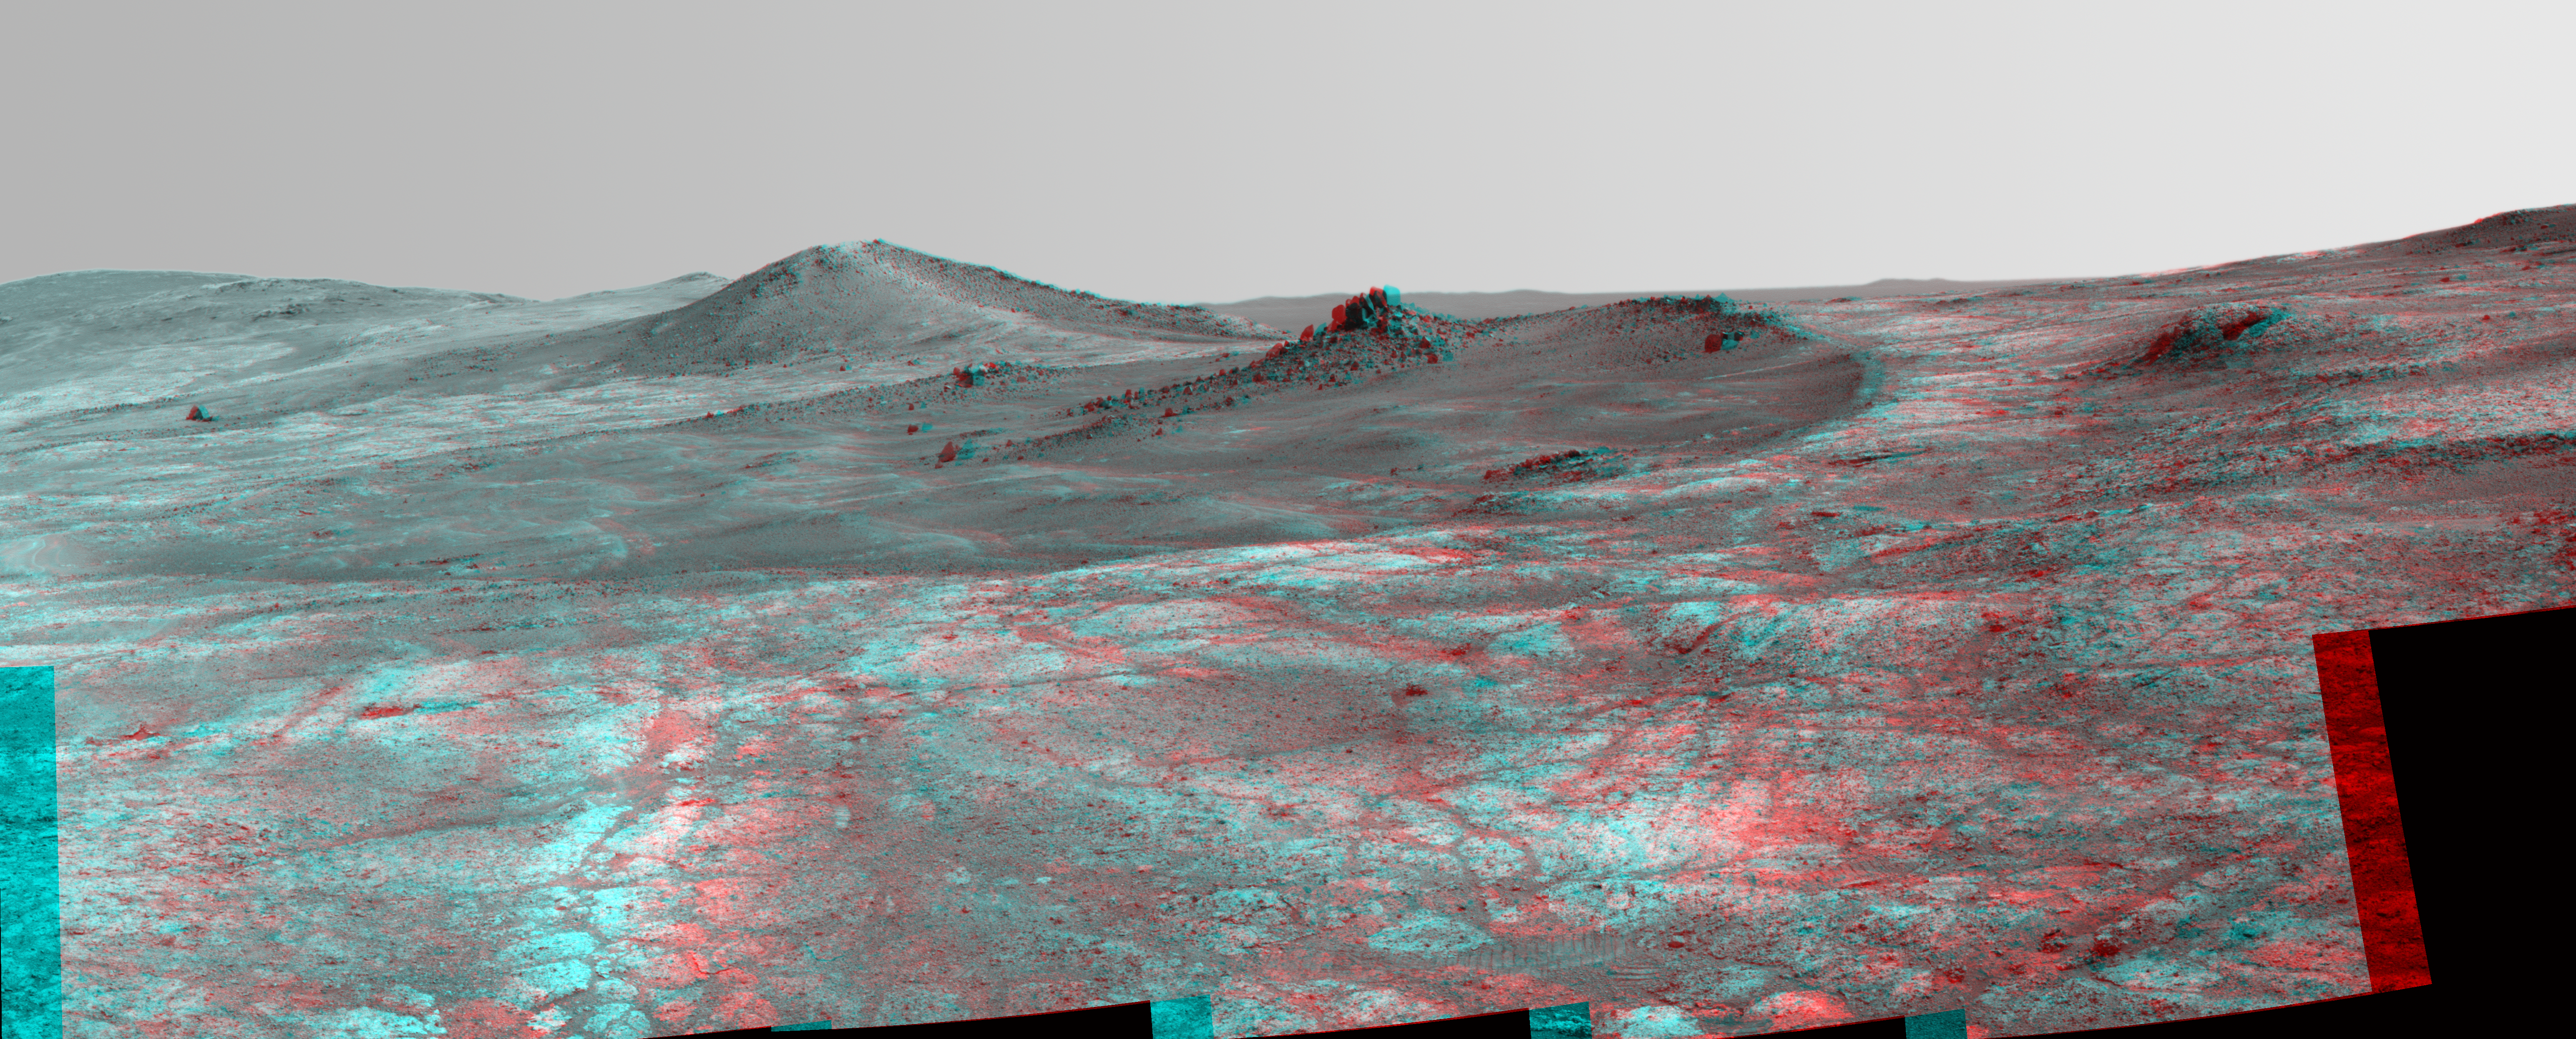

Rock Spire in ‘Spirit of St. Louis Crater’ on Mars (Stereo)

An elongated crater called “Spirit of St. Louis,” with a rock spire in it, dominates this stereo view from NASA’s Mars Exploration Rover Opportunity.

The scene combines views from the left eye and right eye of Opportunity’s panoramic camera (Pancam) to appear three-dimensional when seen through blue-red glasses with the red lens on the left.

Opportunity completed its 4,000 Martian day, or sol, of work on Mars on April 26, 2015. The rover has been exploring Mars since early 2004.

This scene from late March 2015 shows a shallow crater called Spirit of St. Louis, about 110 feet (34 meters) long and about 80 feet (24 meters) wide, with a floor slightly darker than surrounding terrain. The rocky feature toward the far end of the crater is about 7 to 10 feet (2 to 3 meters) tall, rising higher than the crater’s rim.

The component images of this mosaic view were taken on March 29 and 30, 2015, during Sol 3973 and Sol 3974 of the mission. This version of the image is presented in approximate true color by combing exposures taken through three of the Pancam’s color filters, centered on wavelengths of 753 nanometers (near-infrared), 535 nanometers (green) and 432 nanometers (violet).

The view is centered toward the northeast. The rover’s location and the Spirit of Saint Louis Crater are near the center of a map at http://mars.nasa.gov/mer/mission/tm-opportunity/images/MERB_Sol3998_1.jpg.

The unusually shaped Spirit of St. Louis Crater lies on the outer portion of the western rim of Endeavour Crater. Endeavour spans about 14 miles (22 kilometers) in diameter, and Opportunity has been exploring its western rim for about one-third of the rover’s mission, which has lasted more than 11 years. Endeavour’s elevated western rim extends northward to the left from Spirit of St. Louis Crater in this scene. A glimpse to the far side of Endeavour is visible on either side of the rock spire.

JPL manages the Mars Exploration Rover Project for NASA’s Science Mission Directorate in Washington.

Credit: NASA/JPL-Caltech/Cornell Univ./Arizona State Univ.